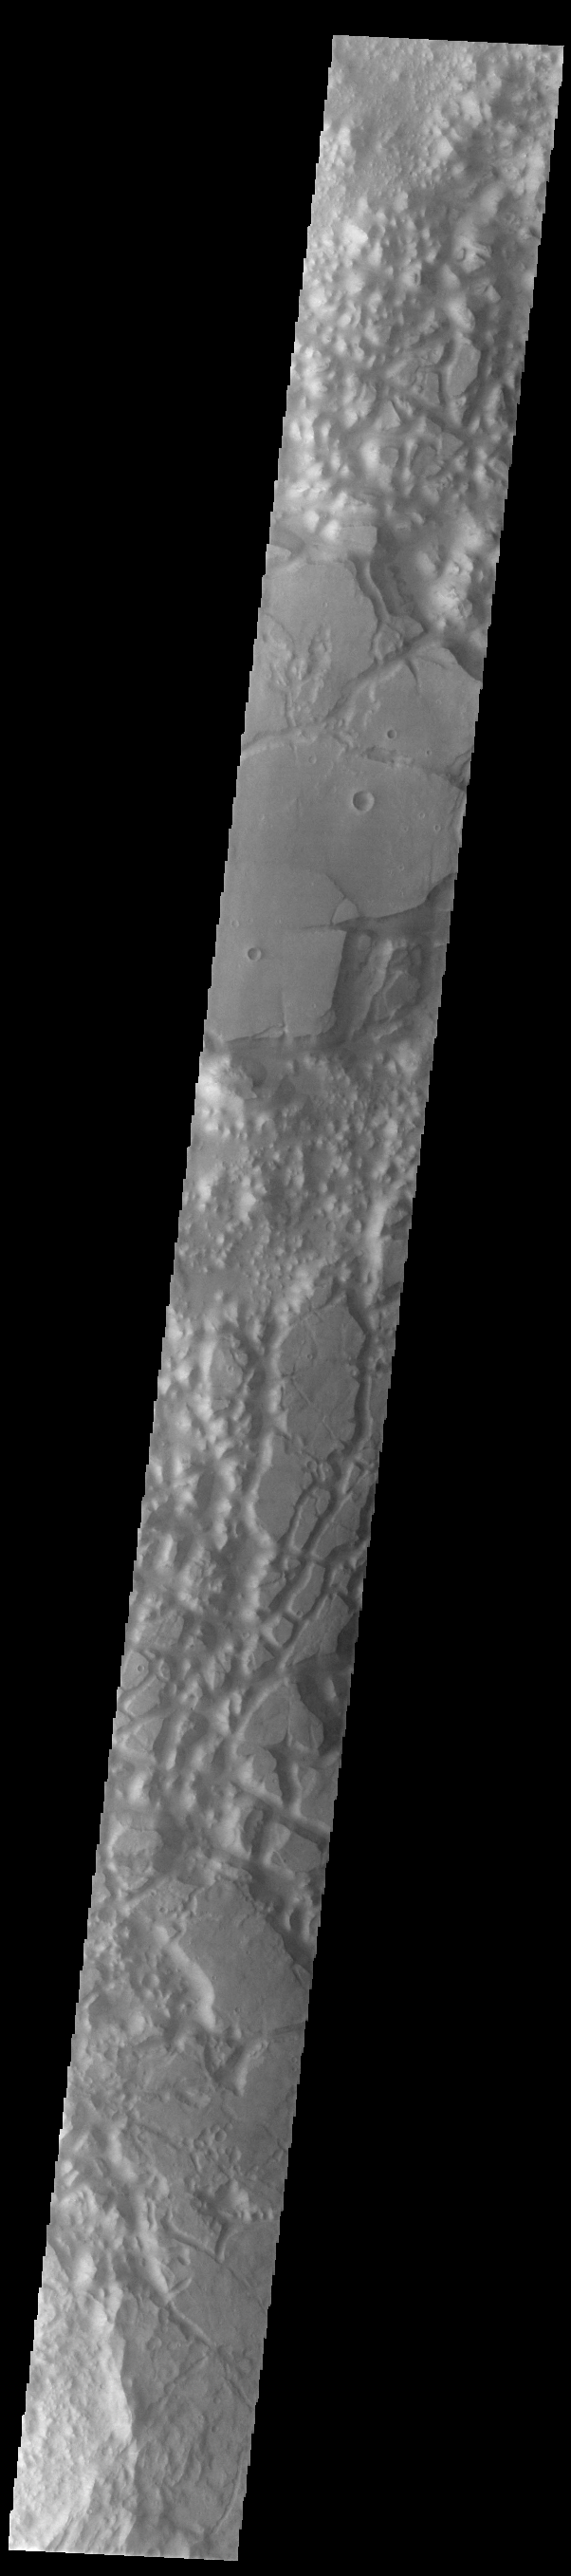

Chaos

Today’s VIS image shows a region of chaos terrain south of Eos Chasma. Chaos terrain is typified by regions of blocky, often steep sided, mesas interspersed with deep valleys. With time and erosion the valleys widen and the mesas become smaller. It has been proposed that a catastrophic outflow of subsurface water creates the chaos.

Credit: NASA/JPL-Caltech/ASU